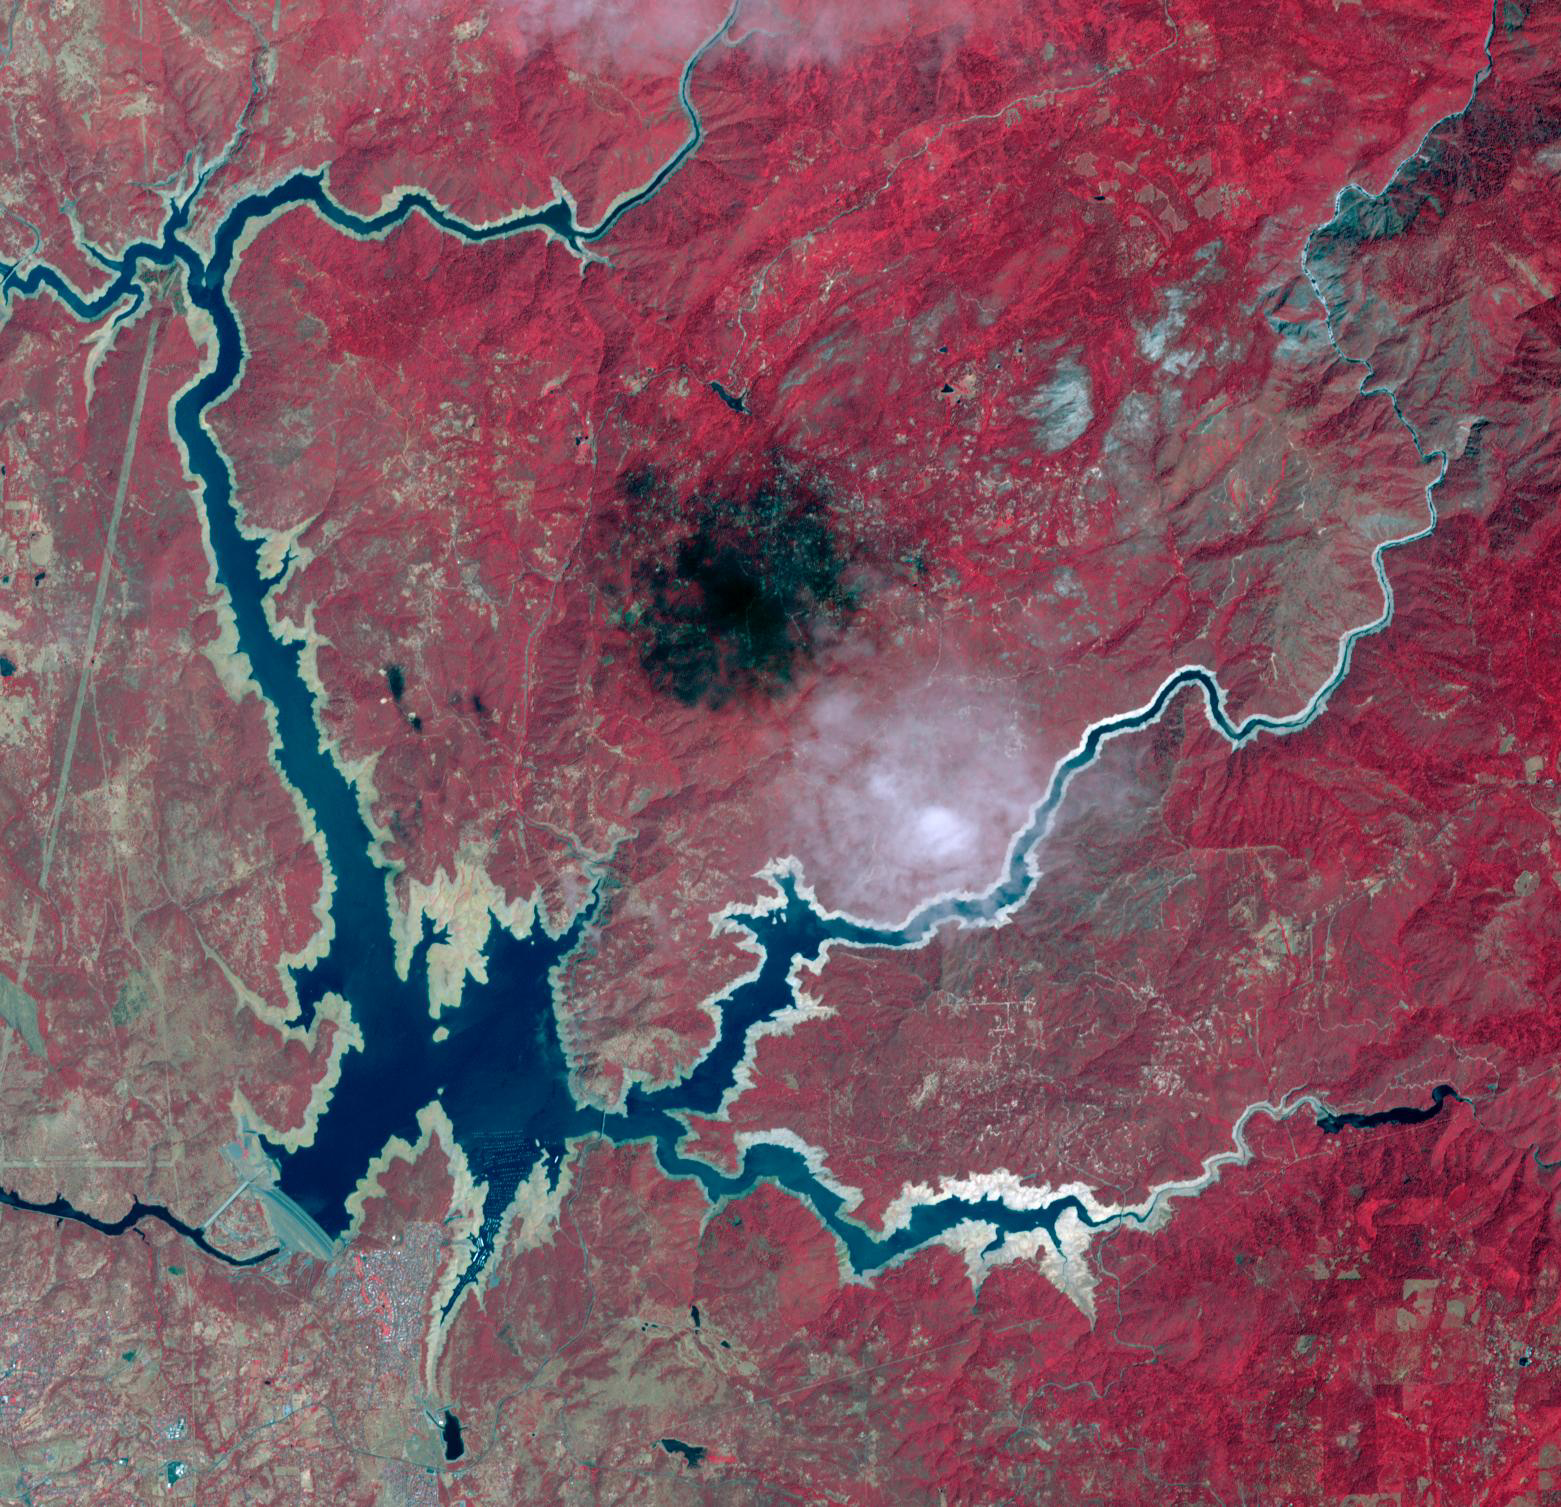

Lake Oroville, CA, 2014

Lake Oroville, 2012

Oroville Dam in Northern California is an earth fill embankment dam, and is the tallest dam in the U.S. Lake Oroville is the second largest man-made lake in the state of California. The lake’s capacity reflects the large swings in California’s annual rainfall accumulation. With the reality of a very dry 2020-21 rain year, the 2014 data may anticipate this year’s water shortage. On May 7, 2012, the lake held 3.5 million acre-feet of water, and was at maximum capacity. Two years later, on August 1, 2014, the lake held 1.2 million acre-feet of water, threatening the water supply to users of its water. The images cover an area of 22.5 by 23.4 km, and are located at 39.6 degrees north, 121.5 degrees west.

With its 14 spectral bands from the visible to the thermal infrared wavelength region and its high spatial resolution of about 50 to 300 feet (15 to 90 meters), ASTER images Earth to map and monitor the changing surface of our planet. ASTER is one of five Earth-observing instruments launched Dec. 18, 1999, on Terra. The instrument was built by Japan’s Ministry of Economy, Trade and Industry. A joint U.S./Japan science team is responsible for validation and calibration of the instrument and data products.

The broad spectral coverage and high spectral resolution of ASTER provides scientists in numerous disciplines with critical information for surface mapping and monitoring of dynamic conditions and temporal change. Example applications are monitoring glacial advances and retreats; monitoring potentially active volcanoes; identifying crop stress; determining cloud morphology and physical properties; wetlands evaluation; thermal pollution monitoring; coral reef degradation; surface temperature mapping of soils and geology; and measuring surface heat balance.

The U.S. science team is located at NASA’s Jet Propulsion Laboratory in Pasadena, Calif. The Terra mission is part of NASA’s Science Mission Directorate, Washington.

Credit: NASA/METI/AIST/Japan Space Systems, and U.S./Japan ASTER Science Team